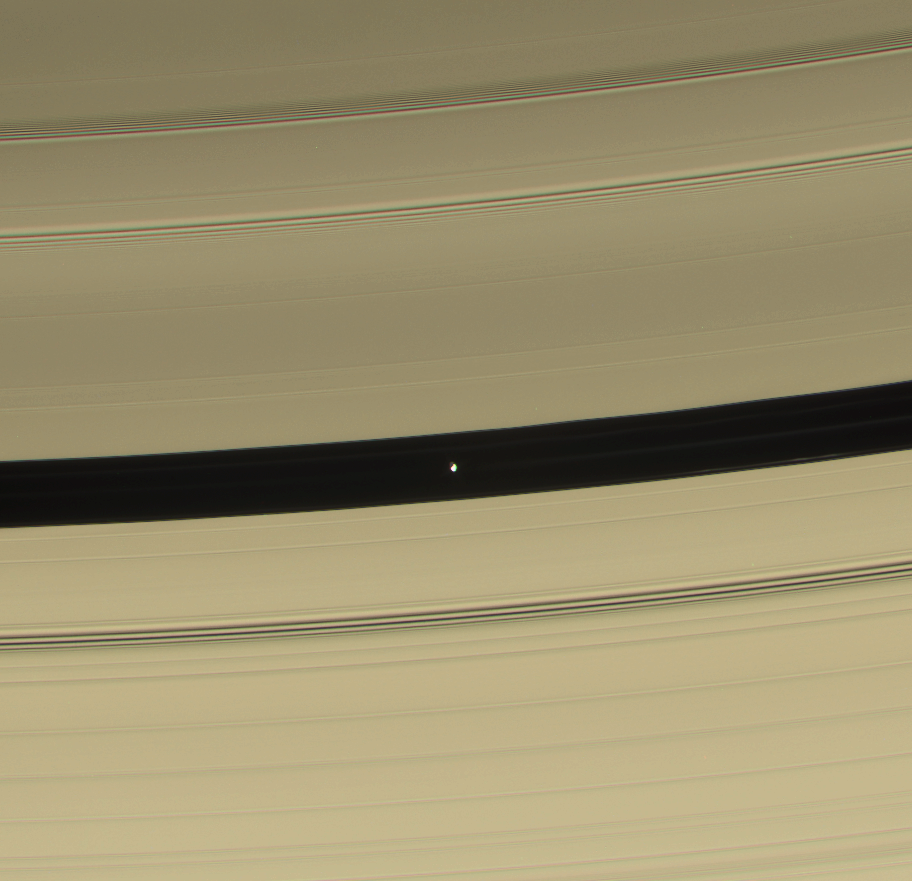

Pan’s Progress

Pan is seen in this color view as it sweeps through the Encke Gap with its attendant ringlets. As the lemon-shaped little moon orbits Saturn, it always keeps its long axis pointed along a line toward the planet. From this vantage point, the dark side of the moon is visible.

This view looks toward Pan (26 kilometers, or 16 miles across) within the Encke Gap (325 kilometers, or 200 miles wide), on the unlit side of the rings, and from an inclination of about 33 degrees above the ringplane.

Images taken using red, green and blue spectral filters were combined to create this natural color view. The image was taken with the Cassini spacecraft narrow-angle camera on Dec. 16, 2006 at a distance of approximately 779,000 kilometers (484,000 miles) from Pan and at a Sun-Pan-spacecraft, or phase, angle of 83 degrees. Image scale is 5 kilometers (3 miles) per pixel.

The Cassini-Huygens mission is a cooperative project of NASA, the European Space Agency and the Italian Space Agency. The Jet Propulsion Laboratory, a division of the California Institute of Technology in Pasadena, manages the mission for NASA’s Science Mission Directorate, Washington, D.C. The Cassini orbiter and its two onboard cameras were designed, developed and assembled at JPL. The imaging operations center is based at the Space Science Institute in Boulder, Colo.

Credit: NASA/JPL/Space Science Institute